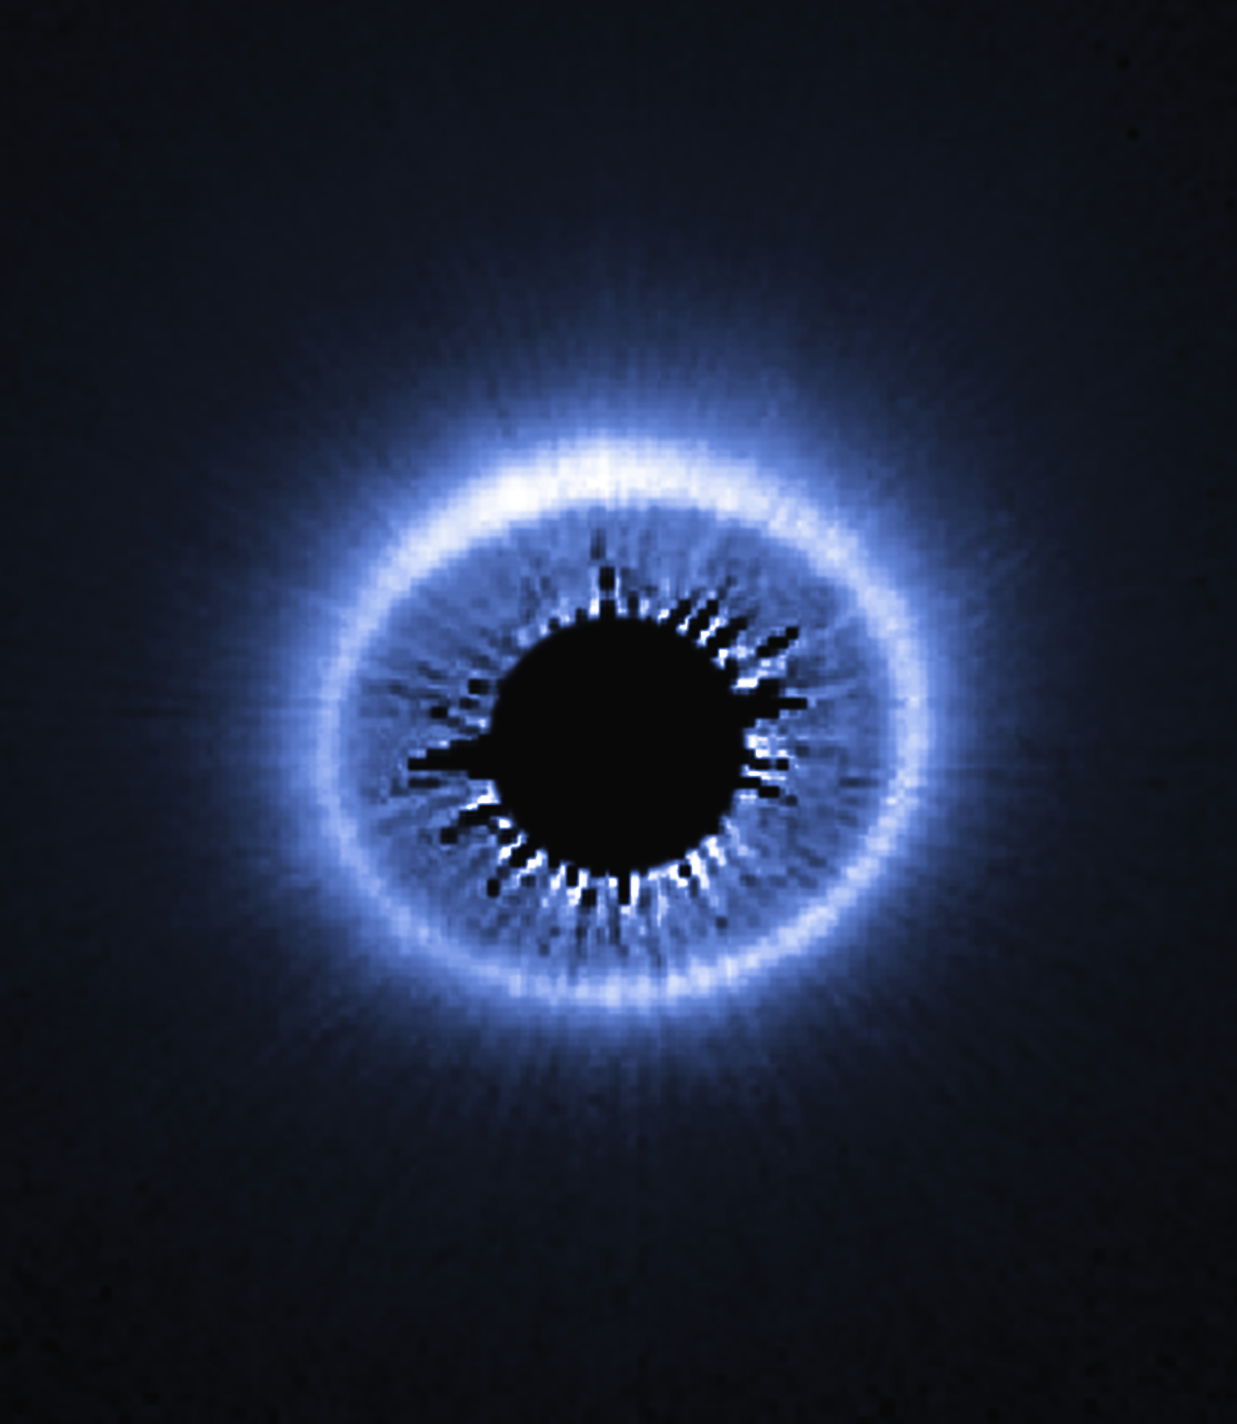

Circumstellar Disk – HD 181327

Object Name: HD 181327
Object Description: Debris Disk Around Nearby Star
Instrument: HST/STIS

Compass and Scale Compass and Scale An astronomical image with a scale that shows how large an object is on the sky, a compass that shows how the object is oriented on the sky, and the filters with which the image was made.

Credit: NASA, ESA, G. Schneider (University of Arizona), and the HST/GO 12228 Team